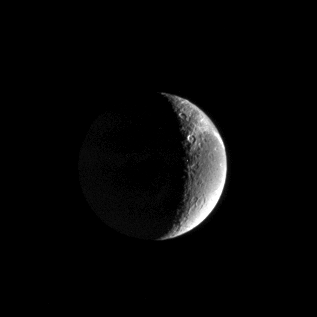

Far-off Fractures

Wispy streaks curl over the horizon on Saturn’s moon Dione, caught here in a distant view from Cassini. The streaks were first revealed by NASA’s Voyager spacecraft and subsequently were shown by Cassini to be an immense system of linear fractures in the moon’s surface. Dione is 1,118 kilometers (695 miles) across.

The image was taken with the Cassini spacecraft narrow-angle camera using a filter sensitive to wavelengths of ultraviolet light centered at 338 nanometers. The image was acquired on Feb. 18, 2005, at a distance of approximately 1.3 million kilometers (808,000 miles) from Dione and at a Sun-Dione-spacecraft, or phase, angle of 118 degrees. The image scale is 8 kilometers (5 miles) per pixel.

The Cassini-Huygens mission is a cooperative project of NASA, the European Space Agency and the Italian Space Agency. The Jet Propulsion Laboratory, a division of the California Institute of Technology in Pasadena, manages the mission for NASA’s Science Mission Directorate, Washington, D.C. The Cassini orbiter and its two onboard cameras were designed, developed and assembled at JPL. The imaging team is based at the Space Science Institute, Boulder, Colo.

Credit: NASA/JPL/Space Science Institute